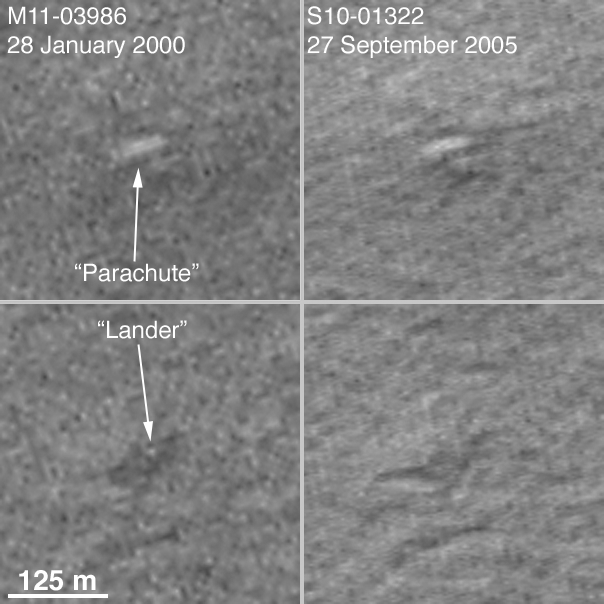

Mars Polar Lander NOT Found

17 October 2005
Following the loss of Mars Polar Lander in December 1999, the MOC team began a 2-month intensive effort to acquire 1.5 meters per pixel (~5 feet per pixel) images of the landing ellipse, in hopes of spotting the lander and, perhaps, to provide additional insight as to its fate. Those search efforts were described in two previous Mars Global Surveyor (MGS) Mars Orbiter Camera (MOC) releases:

PIA02353: Mars Polar Lander: The Search Continues 24 January 2000PIA02349: Mars Polar Lander: The Search Begins 21 December 1999.
In addition, a later year 2000 release included the full MOC imagemosaic of the site obtained during the search:

PIA02815: South Polar Terrain in “3-D” 16 October 2000.
Based upon the configuration of Mars Exploration Rovers Spirit (PIA05248) and Opportunity (PIA05229, PIA05230, PIA05231), lander hardware observed from orbit by MOC in early 2004, we revisited the December 1999/January 2000 images of the Mars Polar Lander site. Earlier this year, we identified a location in images acquired in January 2000 that included features reminiscent of those that might be expected to exist at the location where the Mars Polar Lander reached the surface. Specifically, we identified a bright feature that resembled a parachute, and a dark area with a small, light-toned central spot that could be the location of the lander amid a dust-deflated area cleared by the lander’s descent engines. This finding, alongwith a definitive image of the Viking 2 lander, was detailed in:

MGS Finds Viking Lander 2 and Mars Polar Lander (Maybe) 5 May 2005.
At the time of this identification in early 2005, the Mars Polar Lander landing ellipse was covered by seasonal carbon dioxide frost. As the frost began to sublime away and spring gave way to summer, we attempted to acquire an image of the candidate Mars Polar Lander site at a spatial resolution that is higher than we were able to achieve during the initial search in December 1999/January 2000. To obtain an image with an effective spatial resolution better than 1 meter per pixel, we used the cPROTO (compensated Pitch and ROll Targeted Observation) technique described and illustrated last year in:

PIA06880: cPROTO Views of Spirit’s Rover Tracks and Athabasca Vallis Flood Features 27 September 2004.
Hitting a specific target with the cPROTO technique is challenging, and often it takes 3-4 attempts before we hit. For the candidate Mars Polar Lander location, we made 6 attempts. The first was in April 2005, when the surface was still covered with frost — that image was saturated white because of the frost. The next attempts were made after the frost had sublimed away — these were made in July, August, and September 2005. We finally hit the candidate lander location on 27 September 2005.

The figure above compares the features extracted from the earlier, January 2000, image with the same location seen in the new, September 2005, image. The two pictures were taken under nearly identical illumination and atmospheric conditions, almost exactly 3 Mars years apart. The feature identified as a candidate for Mars Polar Lander’s parachute is found be the illuminated slope of a small hill. The hill is part of a group of similar hills in the area. The dark feature that was identified as possible rocket blast zone has faded (which would be expected owing to dust deposited by dust storms), but, more importantly, the spot interpreted to be the lander has disappeared. In reality, this spot is a pixel whose value differed from its neighbors in the first image owing to a bigger than average contribution of noise. Close inspection of the January 2000 image (bottom left) shows many small bright and dark blurry spots that do not show up in the September 2005 image (bottom right). There are even smaller, blurry spots in the second image, they are also noise. The fact that these pixels do not coincide is excellent evidence that they are not real features on the surface of Mars.

We conclude that our interpretation of these features was in error. This is NOT the location of the Mars Polar Lander. Because the landing uncertainty ellipse is so much larger than our images, and we do not have another candidate to which to target additional cPROTOs, we cannot continue to hunt for the lander. Finding it now falls to the High Resolution Imaging Science Experiment (HiRISE) presently en route to Mars on-board the Mars Reconnaissance Orbiter (MRO) spacecraft.

Location near: 76.7°S, 195.3°W
The 125 meter scale bar = ~ 410 feet
Illumination from: upper left
Season: Southern Summer (M11-03986 Ls=291.5°; S10-01322 Ls=295.7°)

Credit: NASA/JPL/Malin Space Science Systems